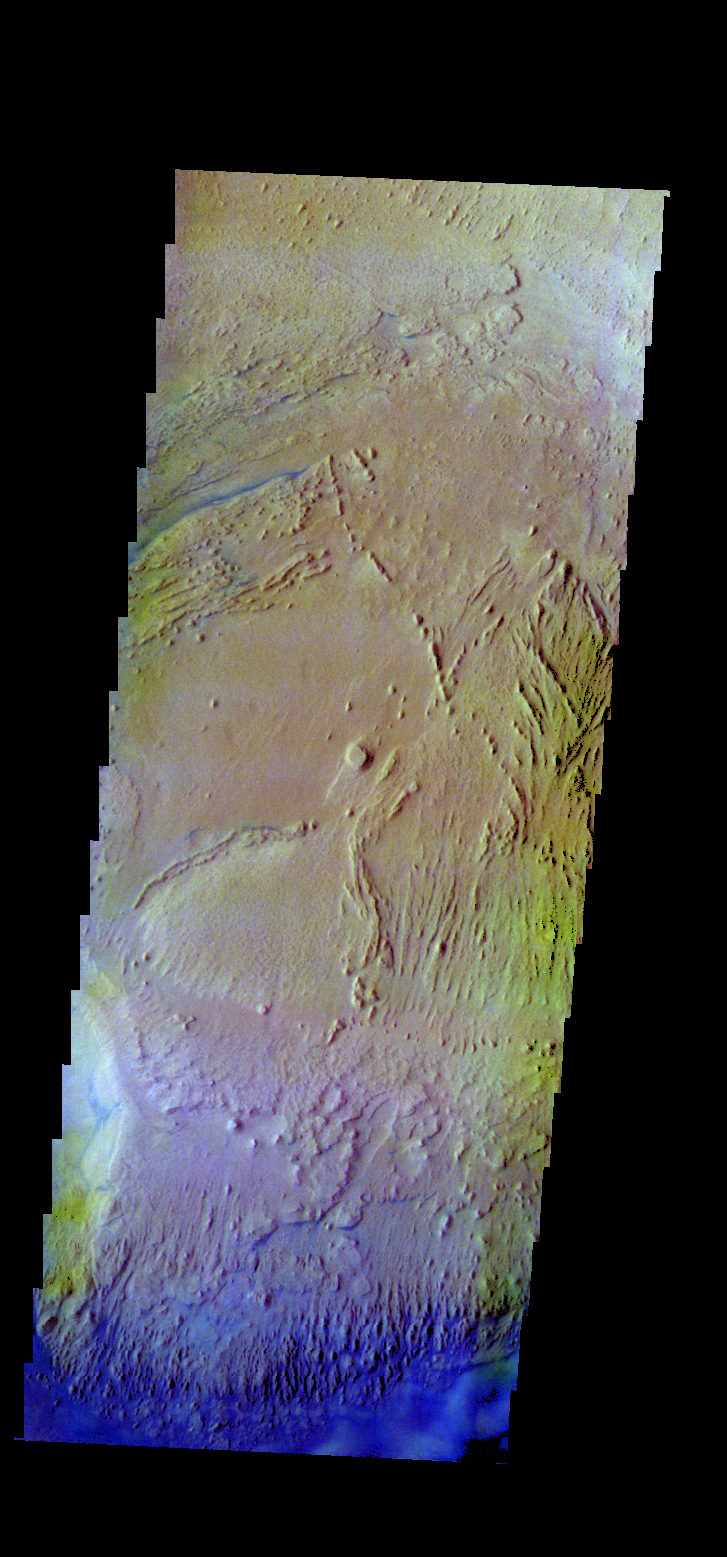

Firsoff Crater – False Color

The THEMIS VIS camera contains 5 filters. The data from different filters can be combined in multiple ways to create a false color image. These false color images may reveal subtle variations of the surface not easily identified in a single band image. Today’s false color image shows part of the interior deposit in Firsoff Crater. The dark blue material is most likely basaltic sand.

Credit: NASA/JPL-Caltech/ASU